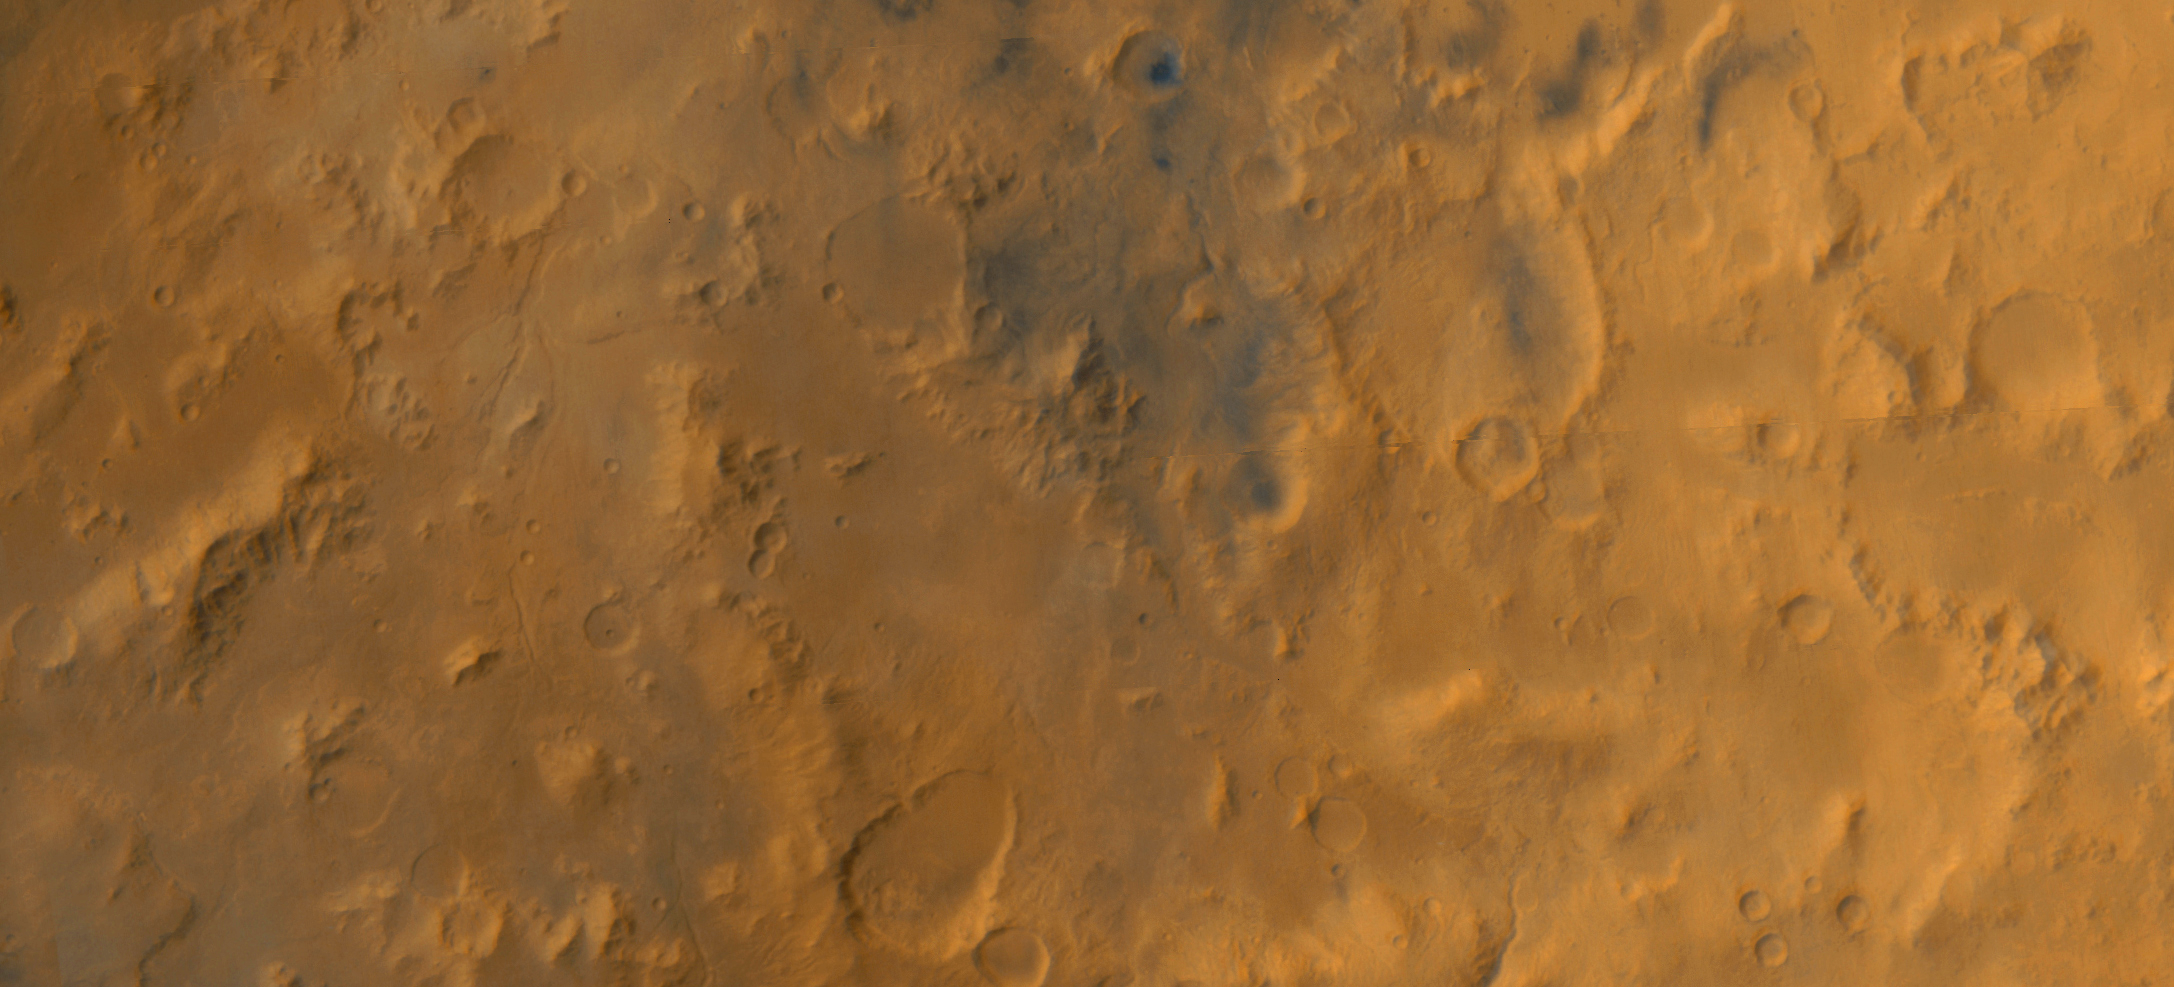

A Regional View of the Libya Montes

The Libya Montes are a ring of mountains up-lifted by the giant impact that created the Isidis basin to the north. During 1999, this region became one of the top two that were being considered for the now-canceled Mars Surveyor 2001 Lander. The Isidis basin is very, very ancient. Thus, the mountains that form its rims would contain some of the oldest rocks available at the Martian surface, and a landing in this region might potentially provide information about conditions on early Mars. In May 1999, the wide angle cameras of the Mars Global Surveyor Mars Orbiter Camera system were used in what was called the “Geodesy Campaign” to obtain nearly global maps of the planet in color and in stereo at resolutions of 240 m/pixel (787 ft/pixel) for the red camera and 480 m/pixel (1575 ft/pixel) for the blue. Shown here are color and stereo views constructed from mosaics of the Geodesy Campaign images for the Libya Montes region of Mars. After they formed by giant impact, the Libya Mountains and valleys were subsequently modified and eroded by other processes, including wind, impact cratering, and flow of liquid water to make the many small valleys that can be seen running northward in the scene. The pictures shown here cover nearly 122,000 square kilometers (47,000 square miles) between latitudes 0.1°N and 4.0°N, longitudes 271.5°W and 279.9°W. The mosaics are about 518 km (322 mi) wide by 235 km (146 mi) high. Red-blue “3-D” glasses are needed to view the stereo image.

Credit: NASA/JPL/MSSS